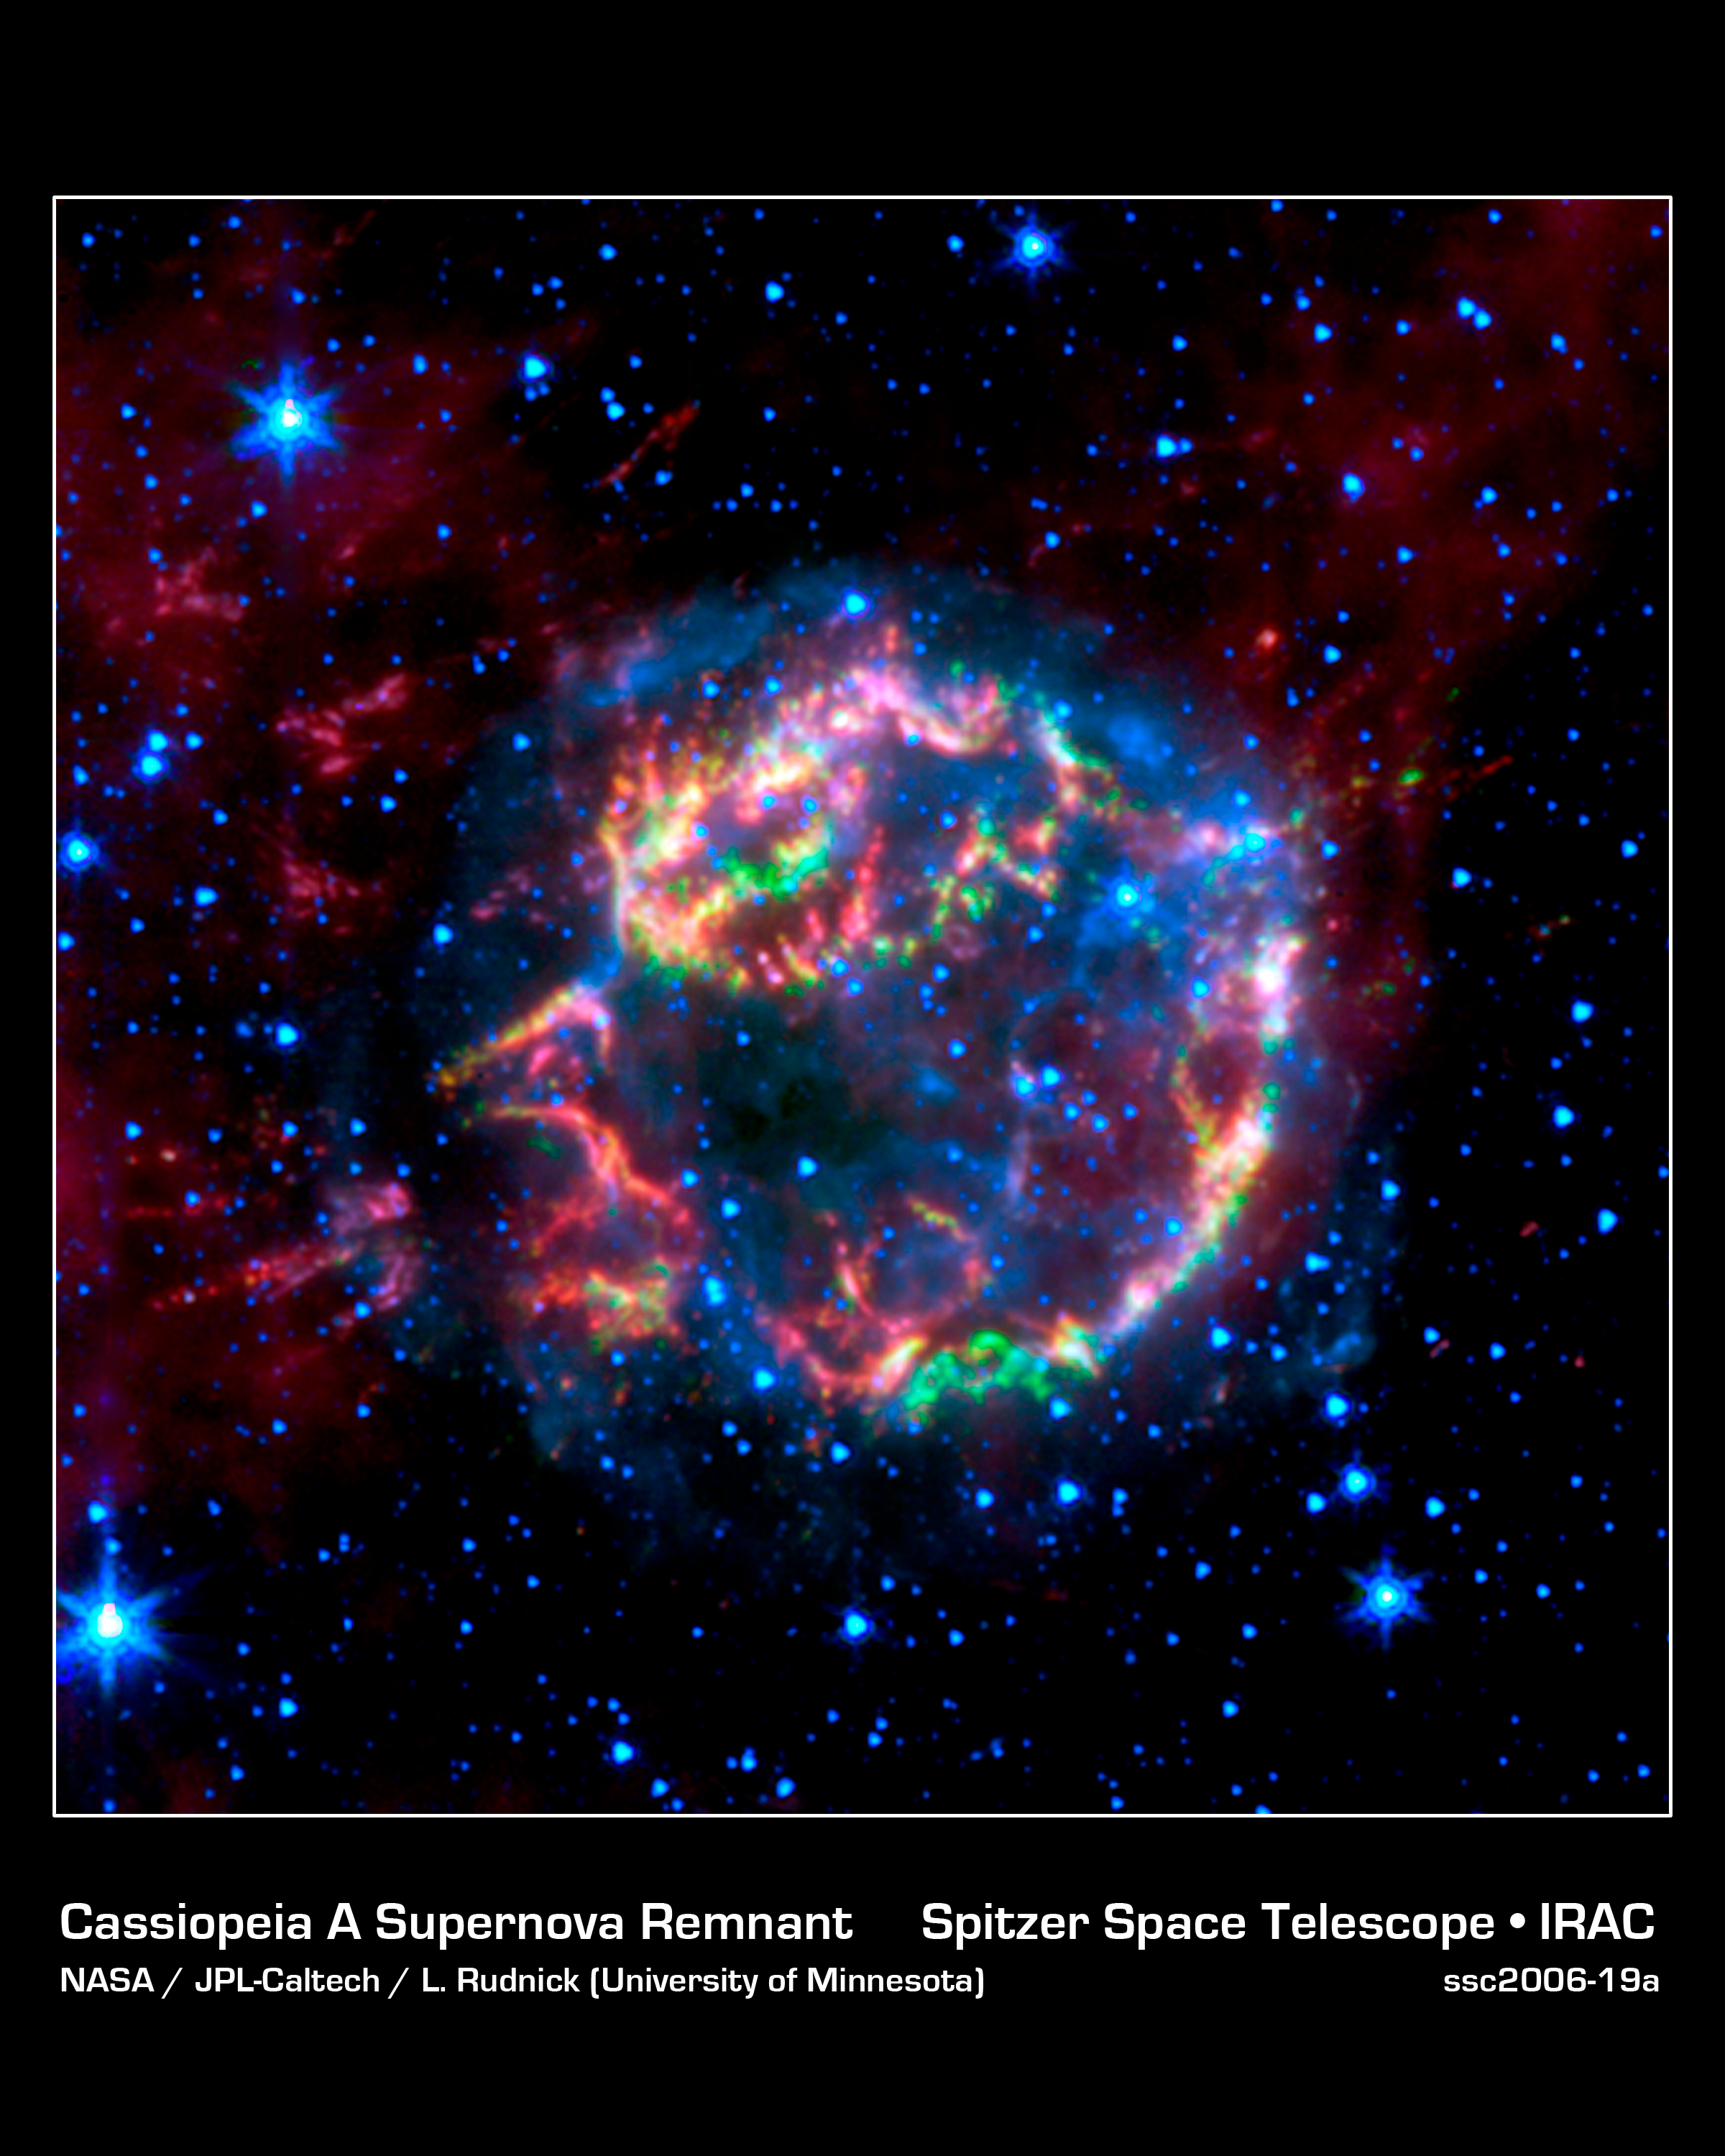

Lighting up a Dead Star's Layers

This image from NASA's Spitzer Space Telescope shows the scattered remains of an exploded star named Cassiopeia A. Spitzer's infrared detectors "picked" through these remains and found that much of the star's original layering had been preserved.

In this false-color image, the faint, blue glow surrounding the dead star is material that was energized by a shock wave, called the forward shock, which was created when the star blew up. The forward shock is now located at the outer edge of the blue glow. Stars are also seen in blue. Green, yellow and red primarily represent material that was ejected in the explosion and heated by a slower shock wave, called the reverse shock wave.

The picture was taken by Spitzer's infrared array camera and is a composite of 3.6-micron light (blue); 4.5-micron light (green); and 8.0-micron light (red).

Credit: NASA/JPL-Caltech/L. Rudnick (University of Minnesota)